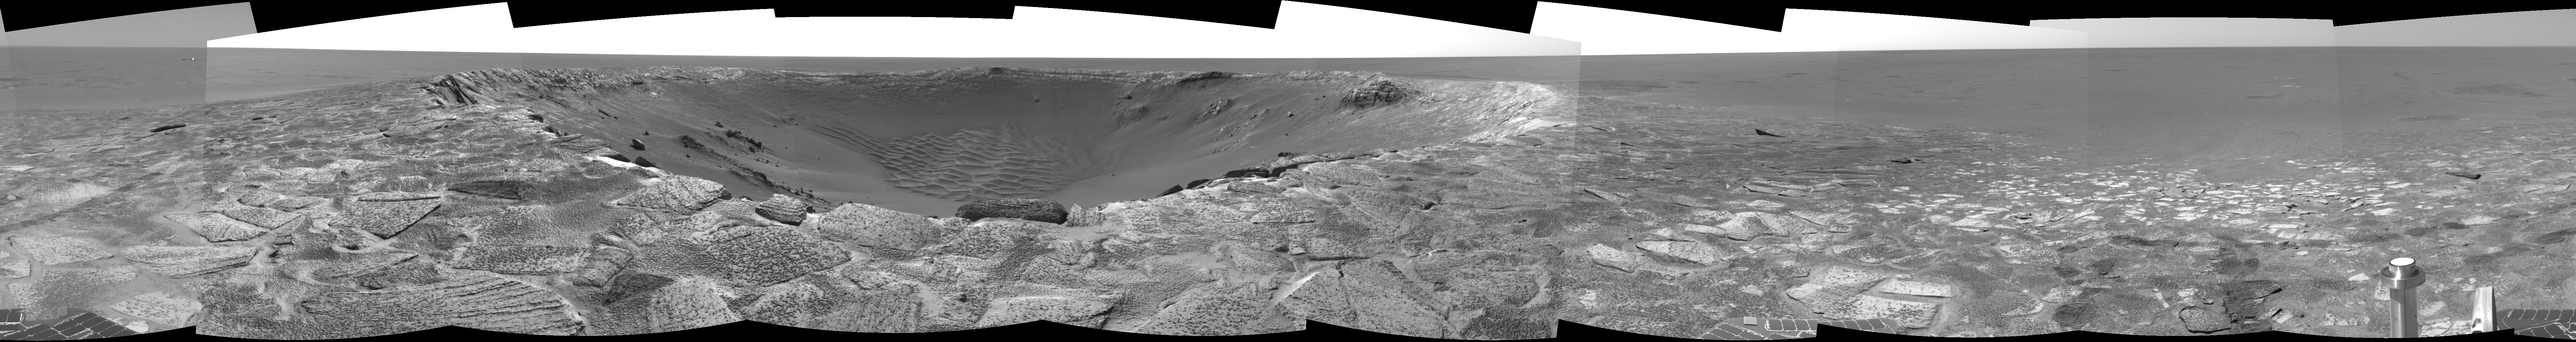

‘Endurance’ Untouched

This navigation camera mosaic, created from images taken by NASA’s Mars Exploration Rover Opportunity on sols 115 and 116 (May 21 and 22, 2004) provides a dramatic view of “Endurance Crater.” The rover engineering team carefully plotted the safest path into the football field-sized crater, eventually easing the rover down the slopes around sol 130 (June 12, 2004). To the upper left of the crater sits the rover’s protective heatshield, which sheltered Opportunity as it passed through the martian atmosphere. The 360-degree view is presented in a cylindrical projection, with geometric and radiometric seam correction.

Credit: NASA/JPL